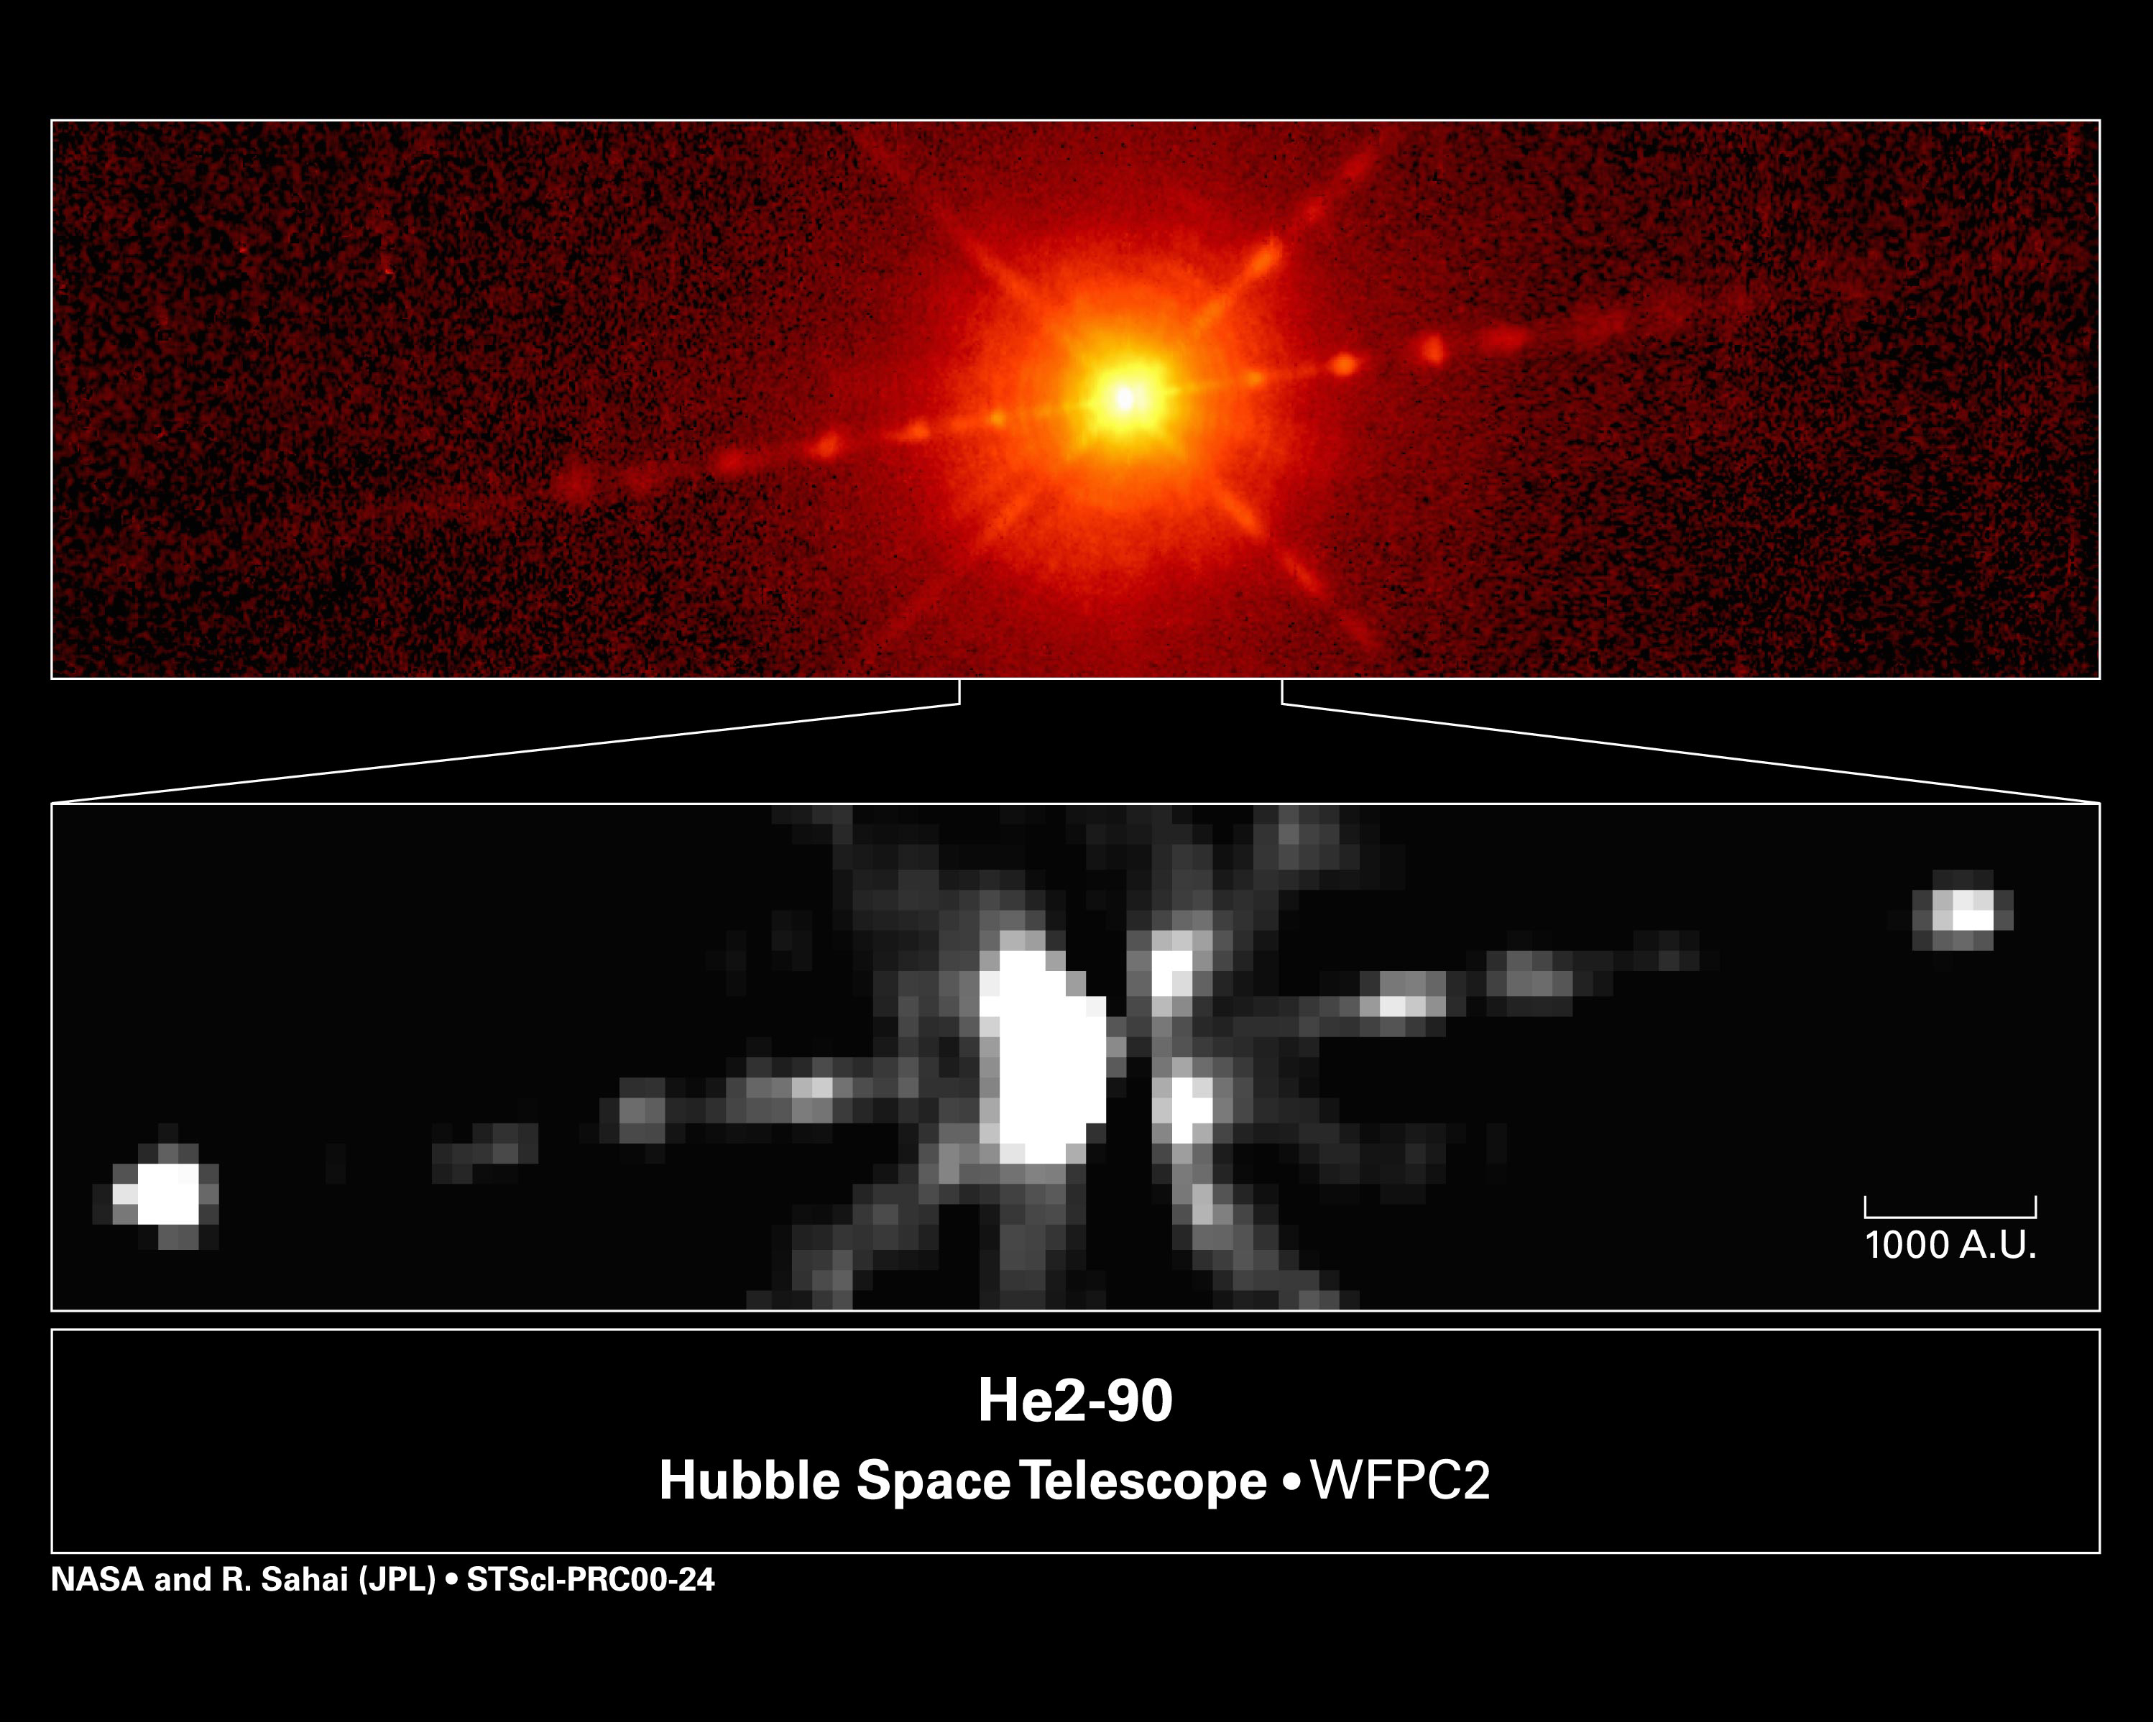

Mysterious object He2-90

Astronomers using NASA’s Hubble Space Telescope have stumbled upon a mysterious object that is grudgingly yielding clues to its identity. A quick glance at the Hubble picture at top shows that this celestial body, called He2-90, looks like a young, dust-enshrouded star with narrow jets of material streaming from each side. But it’s not. The object is classified as a planetary nebula, the glowing remains of a dying, lightweight star. But the Hubble observations suggest that it may not fit that classification, either. The Hubble astronomers now suspect that this enigmatic object may actually be a pair of aging stars masquerading as a single youngster. One member of the duo is a bloated red giant star shedding matter from its outer layers. This matter is then gravitationally captured in a rotating, pancake-shaped accretion disk around a compact partner, which is most likely a young white dwarf (the collapsed remnant of a sun-like star). The stars cannot be seen in the Hubble images because a lane of dust obscures them.

Credit: NASA, Raghvendra Sahai (NASA Jet Propulsion Laboratory, Lars-Ake Nyman (European Southern Observatory Chile & Onsala Space Observatory, Sweden